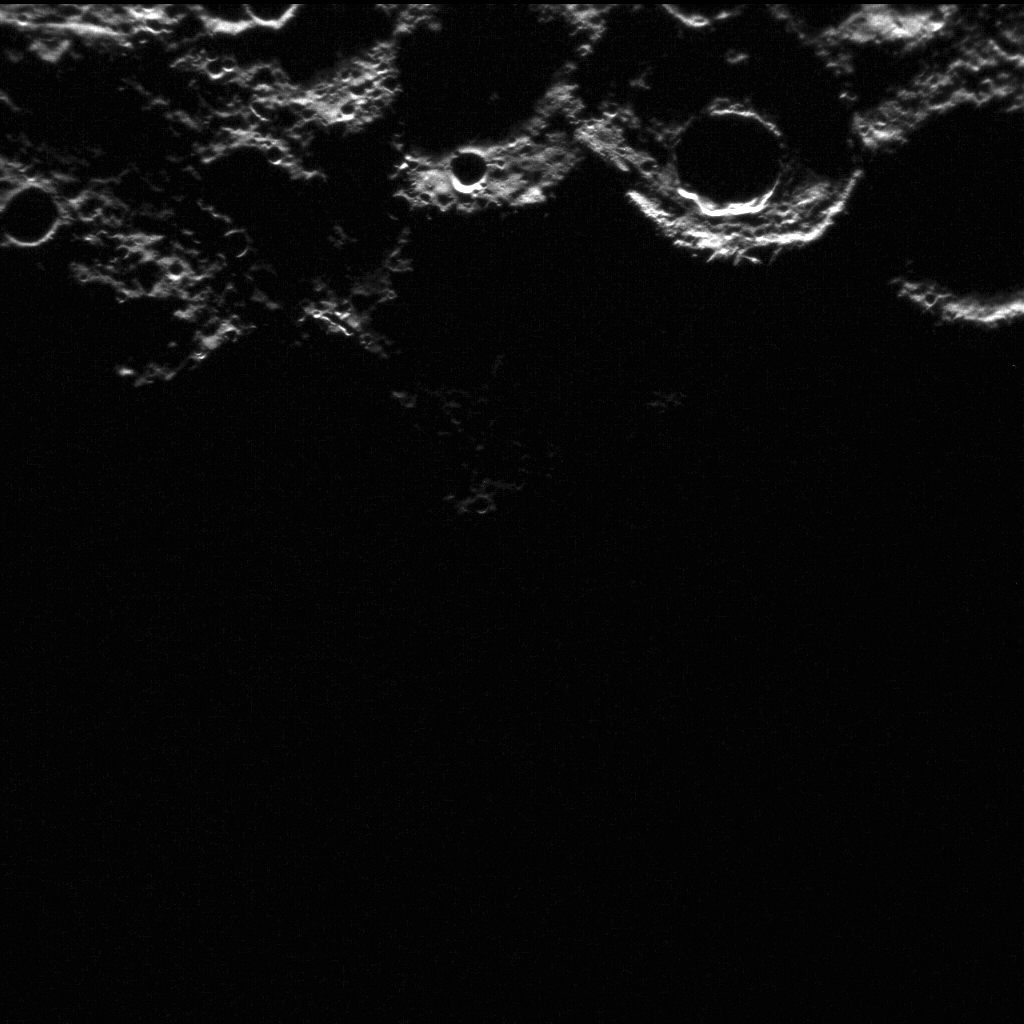

Happy New Year! (Finally!)

Shown here is the first MESSENGER image from 2012! Though this image was acquired on January 1, it wasn’t downlinked from the spacecraft until this week. The spacecraft has two solid-state recorders, which enable data to be stored on the spacecraft, and the mission uses a system of priorities to determine which data are downlinked. Often images are sent back to Earth within a few days of being acquired but occasionally longer times between image acquisition and downlink occur.

The year 2011 was an historic one for the MESSENGER mission, and there is much to look forward to in 2012. In 2012, the mission will continue to return new data from the Solar System’s innermost planet nearly every day, completing its one-year primary mission in March and beginning new scientific observation campaigns in a one-year extended mission.

This image was acquired as part of MDIS’s campaign to monitor the south polar region of Mercury. By imaging the polar region every four MESSENGER orbits as illumination conditions change, features that were in shadow on earlier orbits can be discerned and any permanently shadowed areas can be identified after repeated imaging over one solar day. During MESSENGER’s one-year mission, MDIS’s WAC is used to monitor the south polar region for the first Mercury solar day (176 Earth days), and MDIS’s NAC is used for imaging the south polar region during the second Mercury solar day.

The MESSENGER spacecraft is the first ever to orbit the planet Mercury, and the spacecraft’s seven scientific instruments and radio science investigation are unraveling the history and evolution of the Solar System’s innermost planet. Visit the Why Mercury? section of this website to learn more about the key science questions that the MESSENGER mission is addressing. During the one-year primary mission, MDIS is scheduled to acquire more than 75,000 images in support of MESSENGER’s science goals.

Date acquired: January 1, 2012
Image Mission Elapsed Time (MET): 0233869628
Image ID: 1207852
Instrument: Narrow Angle Camera (NAC) of the Mercury Dual Imaging System (MDIS)
Center Latitude: -83.30°
Center Longitude: 41.44° E
Resolution: 298 meters/pixel
Scale: This image is approximately 300 kilometers (190 miles) across
Incidence Angle: 91.6°
Emission Angle: 8.7°
Phase Angle: 99.0°

These images are from MESSENGER, a NASA Discovery mission to conduct the first orbital study of the innermost planet, Mercury. For information regarding the use of images, see the MESSENGER image use policy.

Credit: NASA/Johns Hopkins University Applied Physics Laboratory/Carnegie Institution of Washington